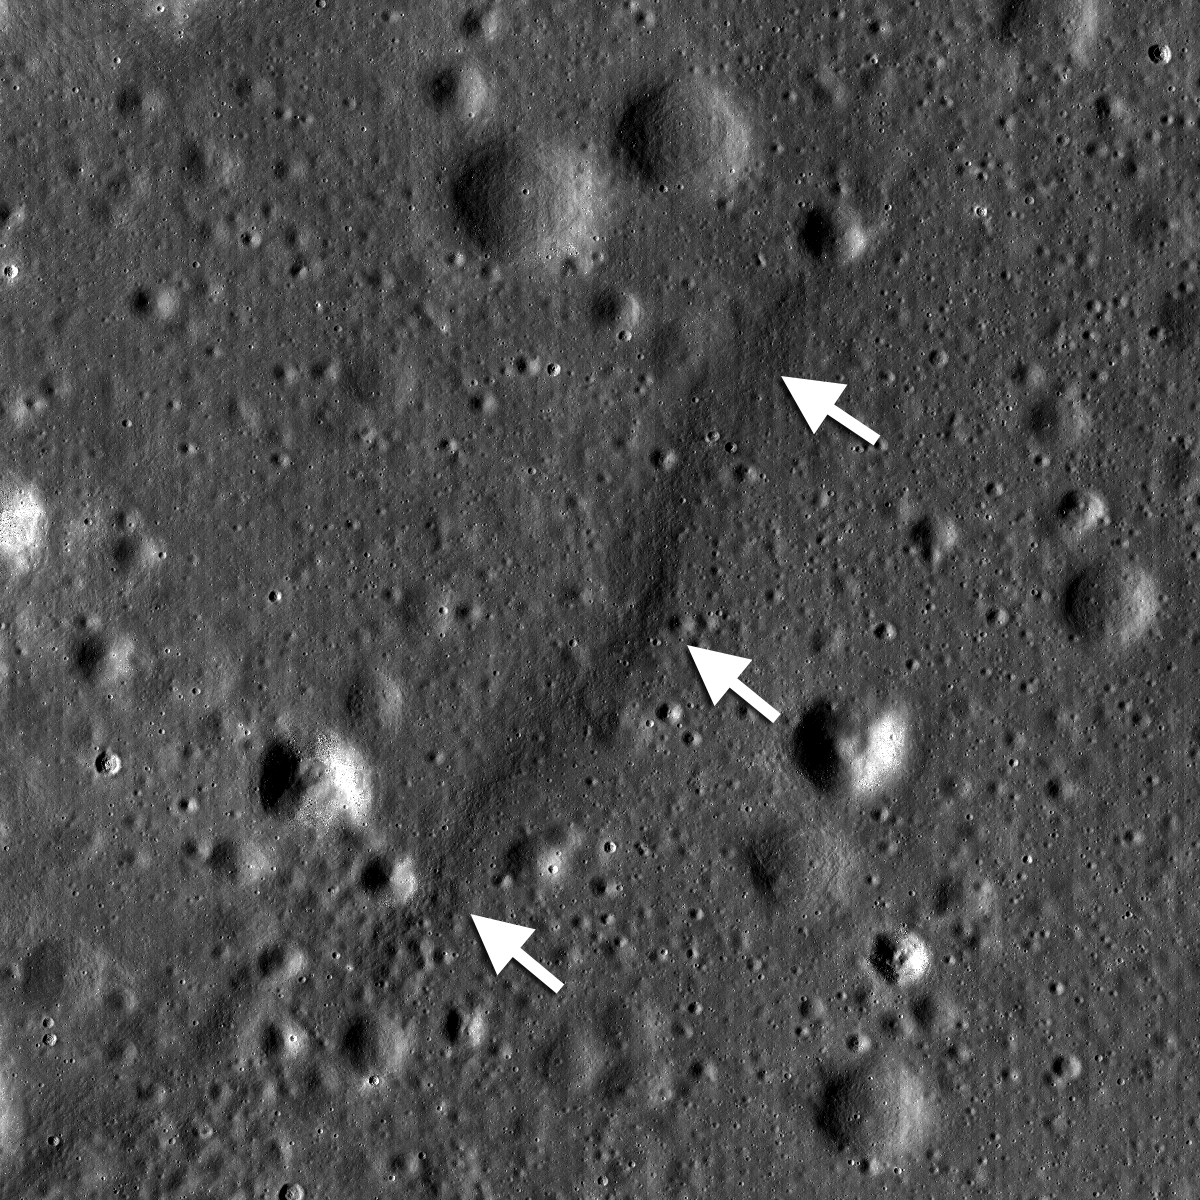

Aitken Crater

A lobate scarp in the mare basalts of Aitken crater on the lunar farside (arrows). Aitken crater is one of the fifty regions of interest in NASA’s Constellation Program. The smooth mare basalts that flooded the floor of Aitken crater are relatively few on the lunar farside. Mare basalts often have wrinkle ridges and lobate scarps, tectonic landforms that express contraction of the volcanic flows. Future astronauts who might visit Aitken crater will explore this landform in search of clues to how this and other lobate scarps form. Image width is 4.5 km, NAC frame M103374879RE.

NASA’s Goddard Space Flight Center built and manages the mission for the Exploration Systems Mission Directorate at NASA Headquarters in Washington. The Lunar Reconnaissance Orbiter Camera was designed to acquire data for landing site certification and to conduct polar illumination studies and global mapping. Operated by Arizona State University, the LROC facility is part of the School of Earth and Space Exploration (SESE). LROC consists of a pair of narrow-angle cameras (NAC) and a single wide-angle camera (WAC). The mission is expected to return over 70 terabytes of image data.

Credit: NASA/GSFC/Arizona State University